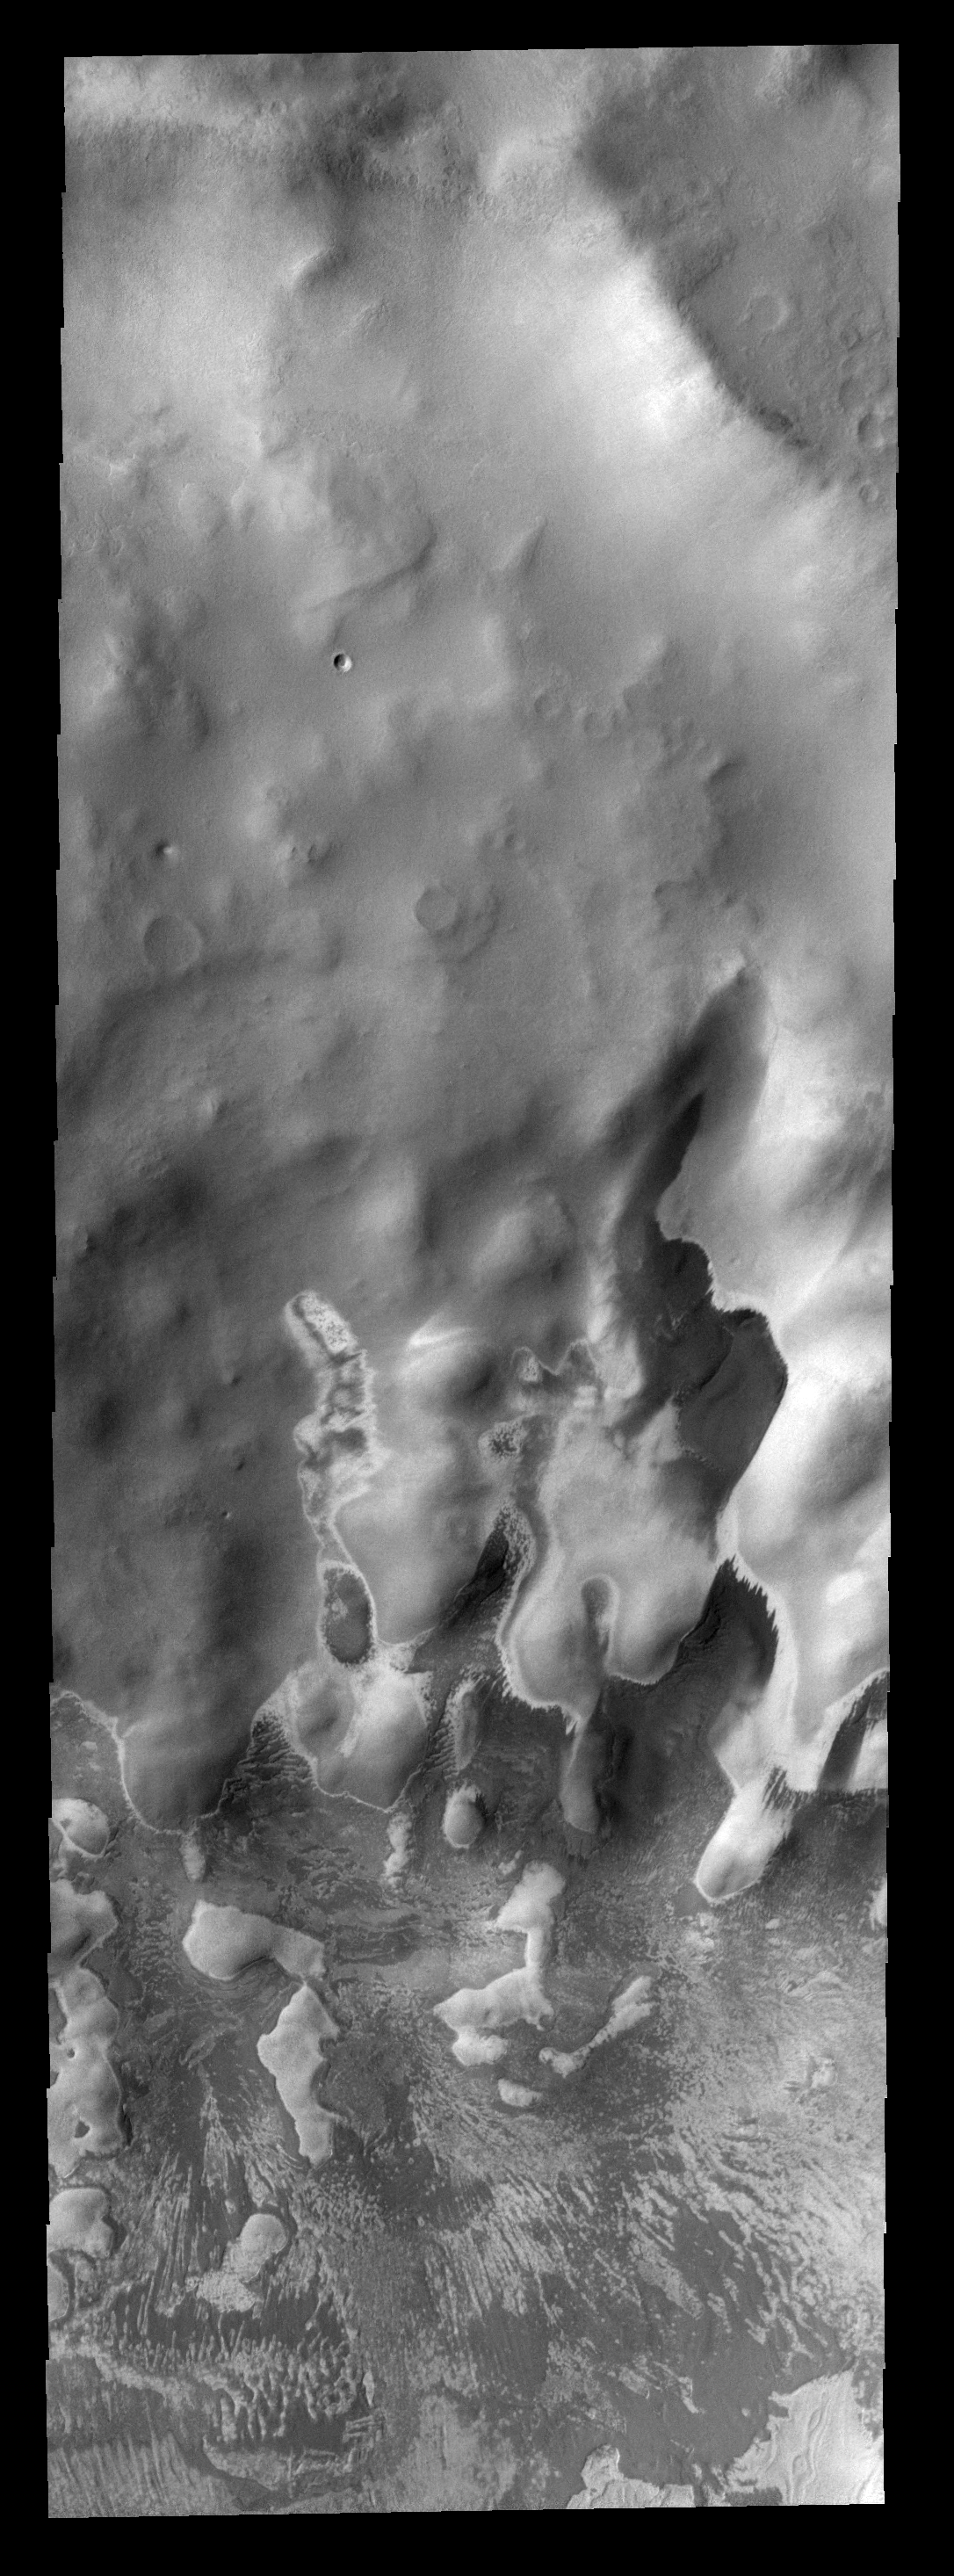

Polar Markings

These bright and dark markings occurred near the end of summer in the south polar region. The dark material is likely dust that has been freed of frost cover.

Image information: VIS instrument. Latitude -76.3N, Longitude 84.9E. 17 meter/pixel resolution.

Note: this THEMIS visual image has not been radiometrically nor geometrically calibrated for this preliminary release. An empirical correction has been performed to remove instrumental effects. A linear shift has been applied in the cross-track and down-track direction to approximate spacecraft and planetary motion. Fully calibrated and geometrically projected images will be released through the Planetary Data System in accordance with Project policies at a later time.

NASA’s Jet Propulsion Laboratory manages the 2001 Mars Odyssey mission for NASA’s Office of Space Science, Washington, D.C. The Thermal Emission Imaging System (THEMIS) was developed by Arizona State University, Tempe, in collaboration with Raytheon Santa Barbara Remote Sensing. The THEMIS investigation is led by Dr. Philip Christensen at Arizona State University. Lockheed Martin Astronautics, Denver, is the prime contractor for the Odyssey project, and developed and built the orbiter. Mission operations are conducted jointly from Lockheed Martin and from JPL, a division of the California Institute of Technology in Pasadena.

Credit: NASA/JPL/ASU